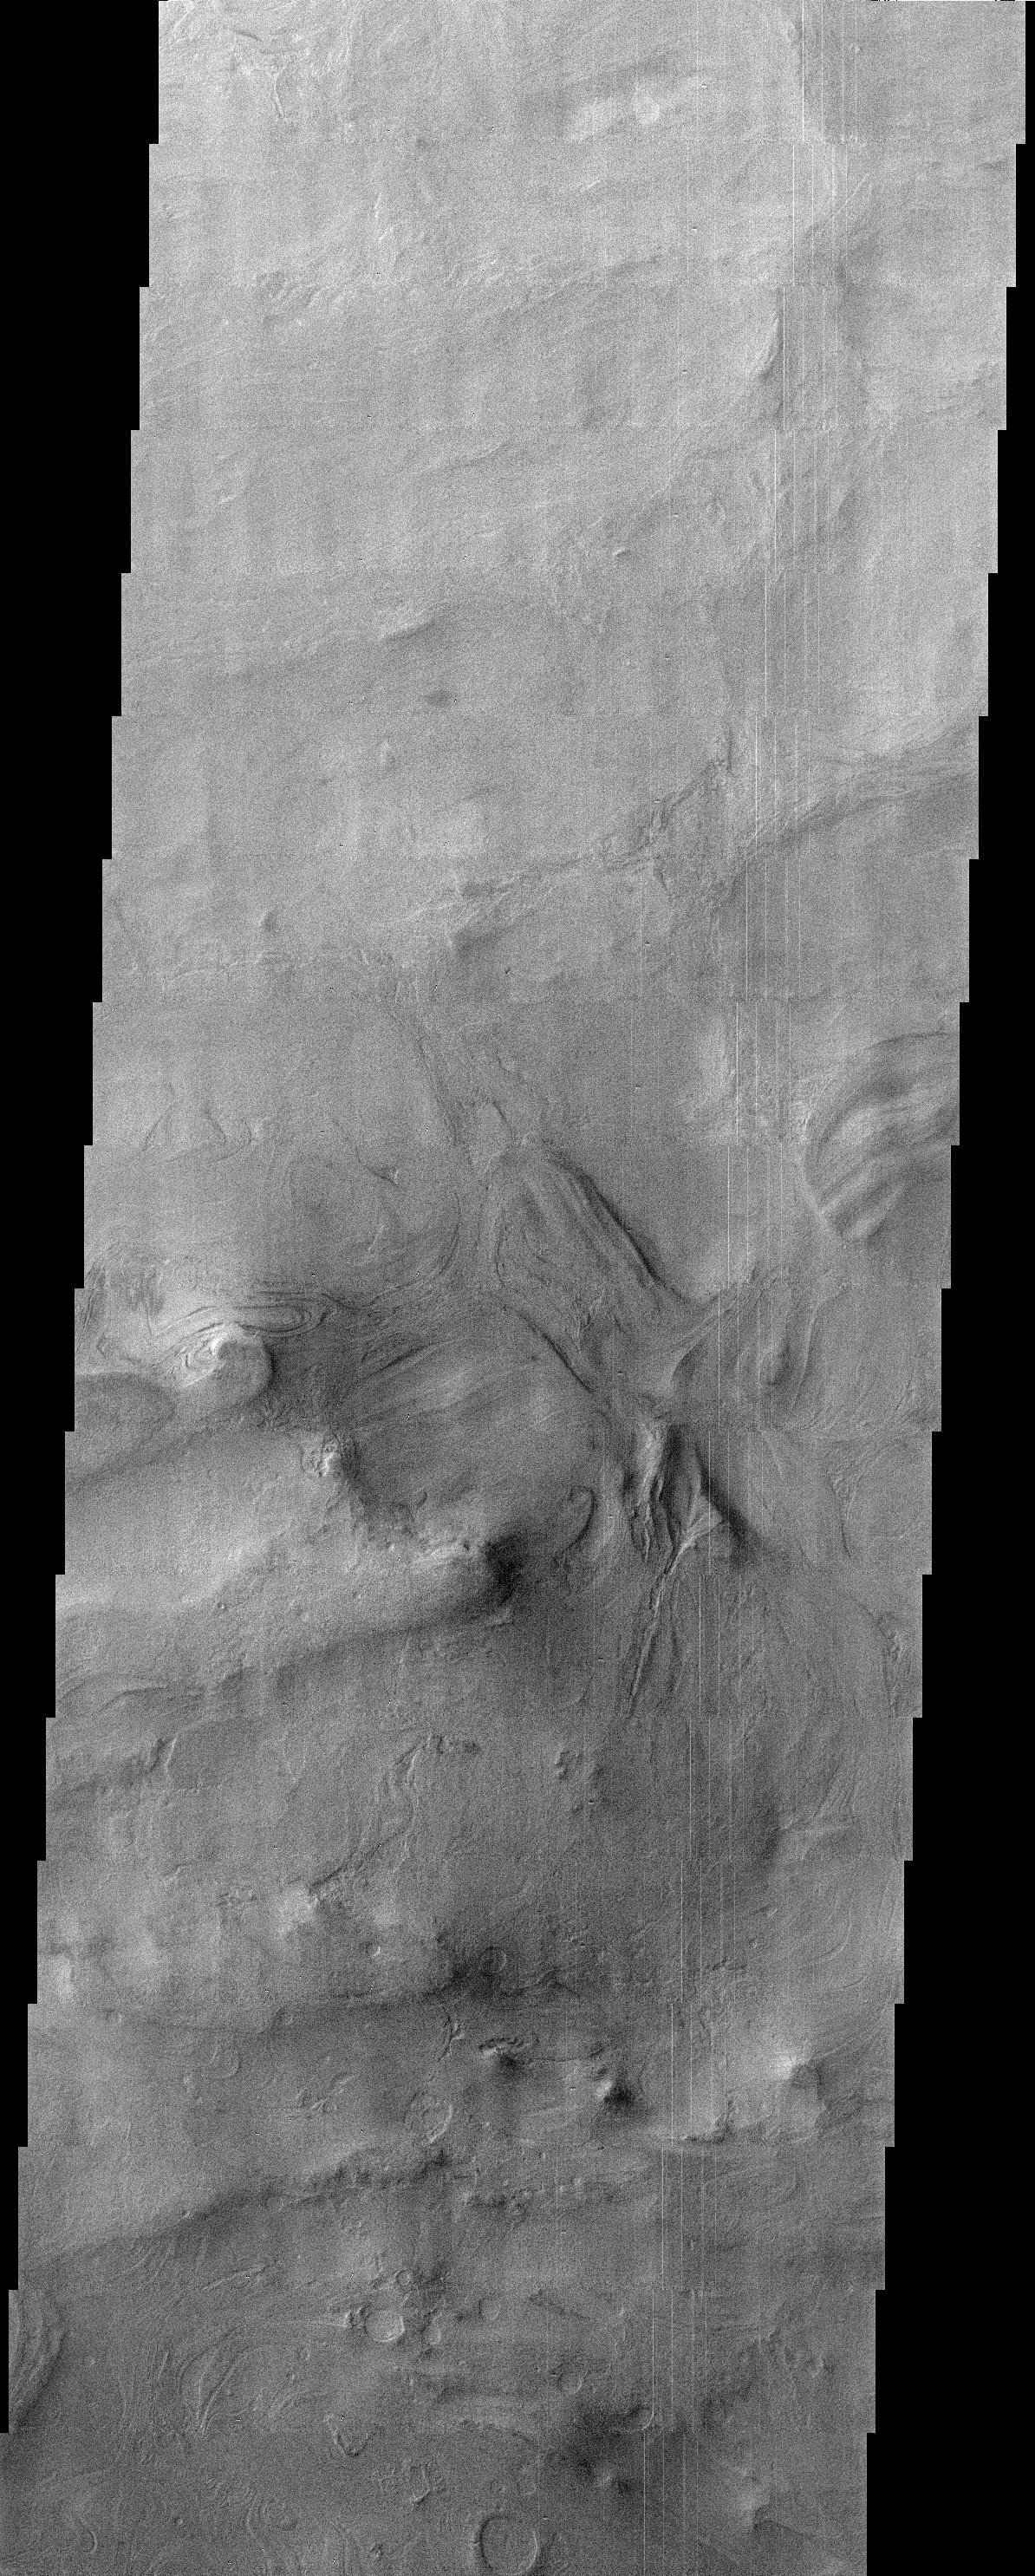

Floor of Hellas Basin

With a diameter of roughly 2000 km and a depth of over 7 km, the Hellas Basin is the largest impact feature on Mars. Because of its great depth, there is significantly more atmosphere to peer through in order to see its floor, reducing the quality of the images taken from orbit. This THEMIS image straddles a scarp between the Hellas floor and an accumulation of material at least a half kilometer thick that covers much of the floor. The southern half of the image contains some of this material. Strange ovoid landforms are present here that give the appearance of flow. It is possible that water ice or even liquid water was present in the deposits and somehow responsible for the observed landscape. The floor of Hellas remains a poorly understood portion of the planet that should benefit from the analysis of new THEMIS data.

Note: this THEMIS visual image has not been radiometrically nor geometrically calibrated for this preliminary release. An empirical correction has been performed to remove instrumental effects. A linear shift has been applied in the cross-track and down-track direction to approximate spacecraft and planetary motion. Fully calibrated and geometrically projected images will be released through the Planetary Data System in accordance with Project policies at a later time.

NASA’s Jet Propulsion Laboratory manages the 2001 Mars Odyssey mission for NASA’s Office of Space Science, Washington, D.C. The Thermal Emission Imaging System (THEMIS) was developed by Arizona State University, Tempe, in collaboration with Raytheon Santa Barbara Remote Sensing. The THEMIS investigation is led by Dr. Philip Christensen at Arizona State University. Lockheed Martin Astronautics, Denver, is the prime contractor for the Odyssey project, and developed and built the orbiter. Mission operations are conducted jointly from Lockheed Martin and from JPL, a division of the California Institute of Technology in Pasadena.

Credit: NASA/JPL/Arizona State University